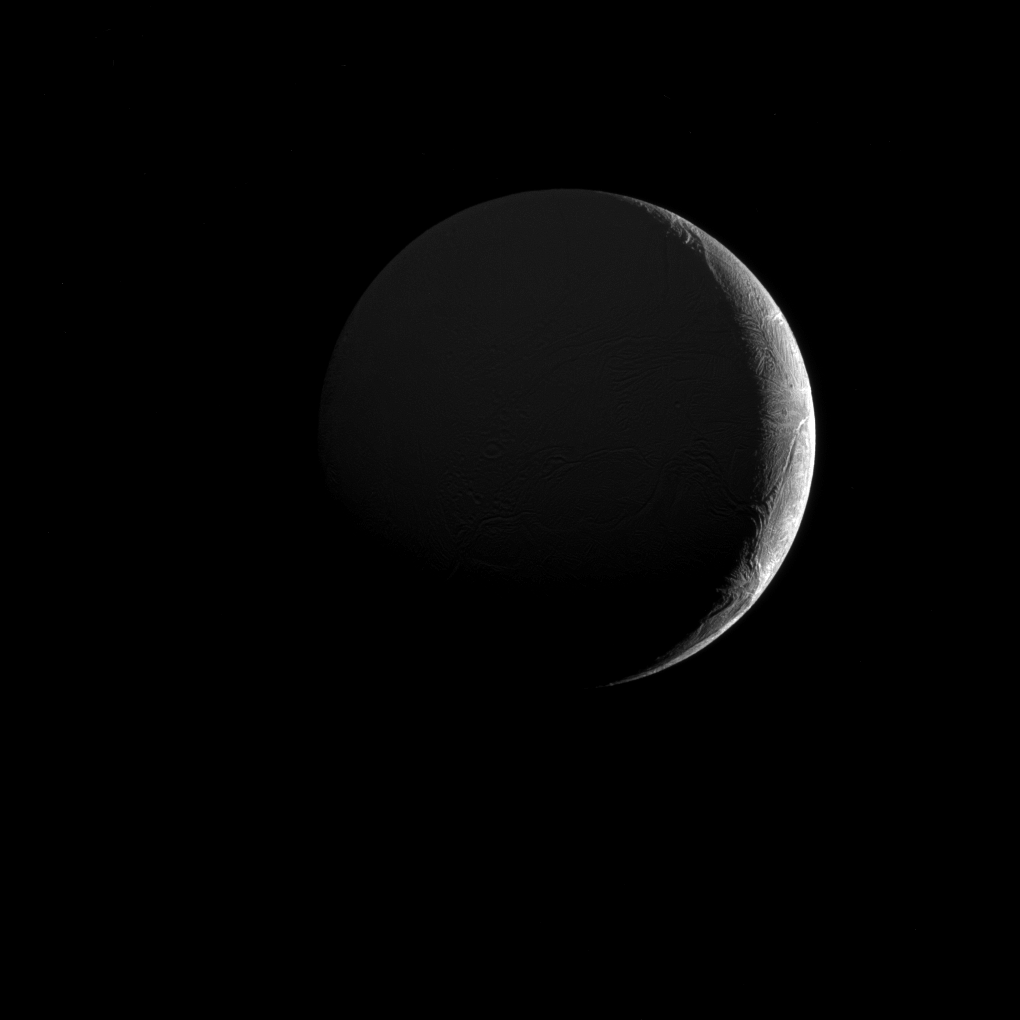

Slim Crescent of Ice

The low angle of sunlight along the slim crescent of Saturn’s moon Enceladus (313 miles or 504 kilometers across) highlights the many fractures and furrows on its icy surface.

This view looks toward the Saturn-facing hemisphere of Enceladus, which is dimly illuminated in the image above by sunlight reflected off Saturn. North on Enceladus is up and rotated 14 degrees to the left. The image was taken in visible light with NASA’s Cassini spacecraft narrow-angle camera on Dec. 26, 2016.

The view was obtained at a distance of approximately 104,000 miles (168,000 kilometers) from Enceladus. Image scale is 3,303 feet (1 kilometer) per pixel.

The Cassini mission is a cooperative project of NASA, ESA (the European Space Agency) and the Italian Space Agency. The Jet Propulsion Laboratory, a division of the California Institute of Technology in Pasadena, manages the mission for NASA’s Science Mission Directorate, Washington. The Cassini orbiter and its two onboard cameras were designed, developed and assembled at JPL. The imaging operations center is based at the Space Science Institute in Boulder, Colorado.

Credit: NASA/JPL-Caltech/Space Science Institute